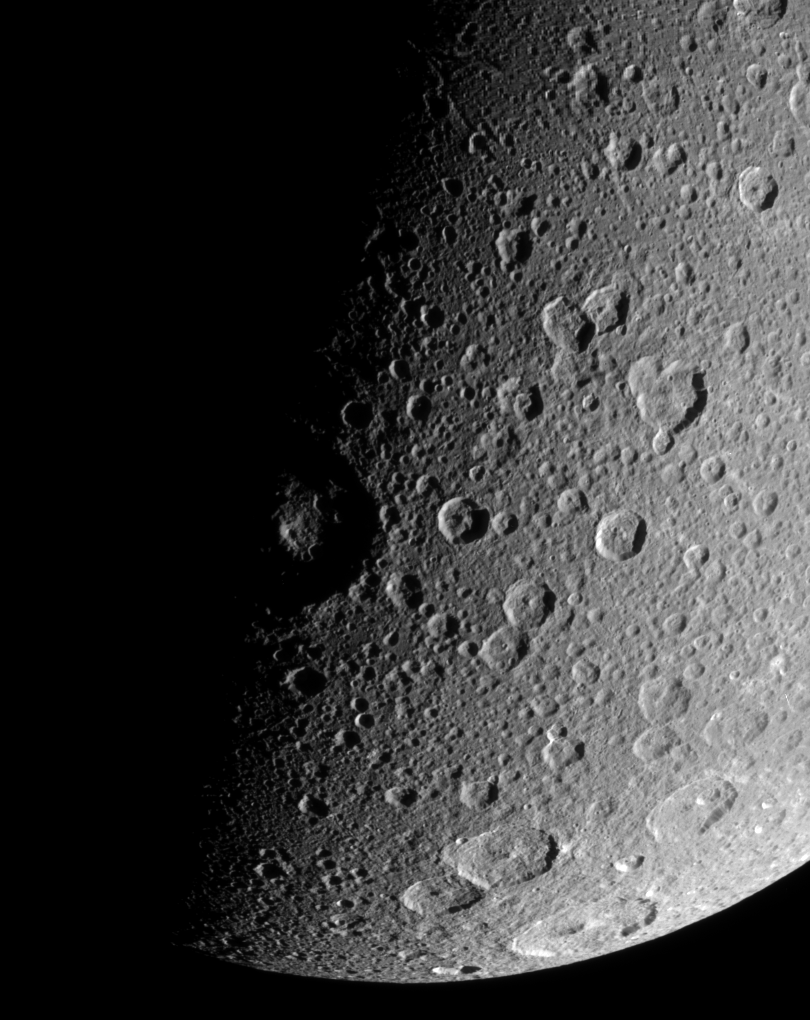

Battered Dione

The Cassini spacecraft looks down over high northern latitudes on Dione.

The view captures terrain stretching from about 30 degrees south latitude to about 65 degrees north latitude on the moon’s Saturn-facing side. Cassini obtained this view from a position 48 degrees above the equator of Dione (1,126 kilometers, or 700 miles across). North is up.

The image was taken in visible light with the Cassini spacecraft narrow-angle camera on Jan. 3, 2008. The view was acquired at a distance of approximately 129,000 kilometers (80,000 miles) from Dione and at a Sun-Dione-spacecraft, or phase, angle of 87 degrees. Image scale is 767 meters (0.5 mile) per pixel.

The Cassini-Huygens mission is a cooperative project of NASA, the European Space Agency and the Italian Space Agency. The Jet Propulsion Laboratory, a division of the California Institute of Technology in Pasadena, manages the mission for NASA’s Science Mission Directorate, Washington, D.C. The Cassini orbiter and its two onboard cameras were designed, developed and assembled at JPL. The imaging operations center is based at the Space Science Institute in Boulder, Colo.

Credit: NASA/JPL/Space Science Institute